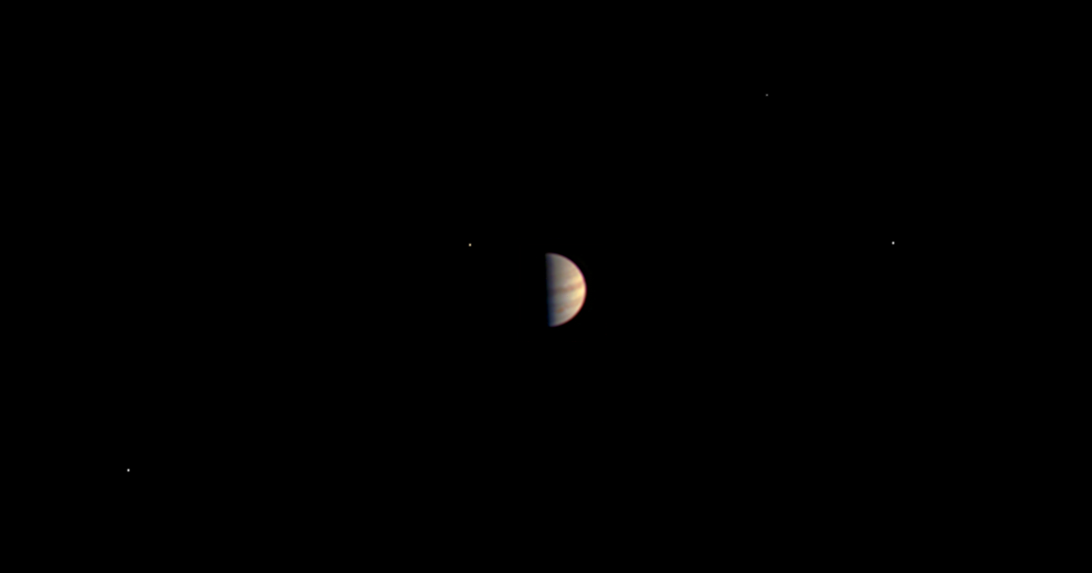

Juno Closes in on Jupiter

Annotated Version

This is the final view taken by the JunoCam instrument on NASA’s Juno spacecraft before Juno’s instruments were powered down in preparation for orbit insertion. Juno obtained this color view on June 29, 2016, at a distance of 3.3 million miles (5.3 million kilometers) from Jupiter.

The spacecraft is approaching over Jupiter’s north pole, providing an unprecedented perspective on the Jupiter system, including its four large moons.

NASA’s Jet Propulsion Laboratory, Pasadena, Calif., manages the Juno mission for the principal investigator, Scott Bolton, of Southwest Research Institute in San Antonio. The Juno mission is part of the New Frontiers Program managed at NASA’s Marshall Space Flight Center in Huntsville, Ala. Lockheed Martin Space Systems, Denver, built the spacecraft. JPL is a division of the California Institute of Technology in Pasadena.

Credit: NASA/JPL-Caltech/SwRI/MSSS